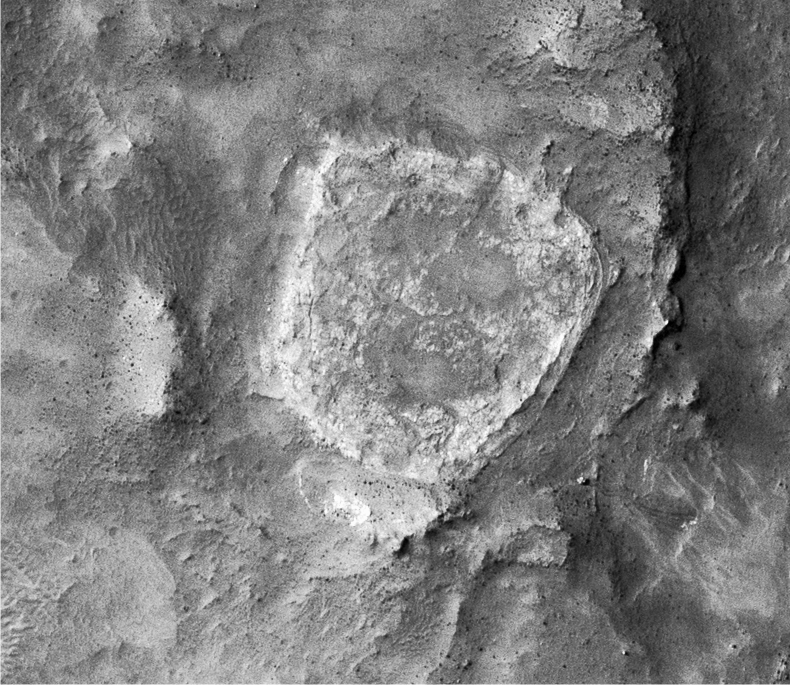

Spirit’s Tracks around ‘Home Plate’

Annotated Version

Spirit’s Recent Travels
“Home Plate” is viewed from orbit. North is at the top and the path followed by the rover Spirit is shown. This image was taken by the Mars Reconnaissance Orbiter’s High Resolution Imaging Science Experiment camera on November 22, 2006.

Spirit parked at “Low Ridge” with an 11-degree northerly tilt to maximize sunlight on the solar panels during the southern winter season.

The original image is catalogued as PSP_001513_1655_red.

NASA’s Jet Propulsion Laboratory, a division of the California Institute of Technology in Pasadena, manages the Mars Reconnaissance Orbiter for NASA’s Science Mission Directorate, Washington. Lockheed Martin Space Systems, Denver, is the prime contractor for the project and built the spacecraft. The High Resolution Imaging Science Experiment is operated by the University of Arizona, Tucson, and the instrument was built by Ball Aerospace and Technology Corp., Boulder, Colo.

Credit: NASA/JPL-Caltech/Univ. of Arizona